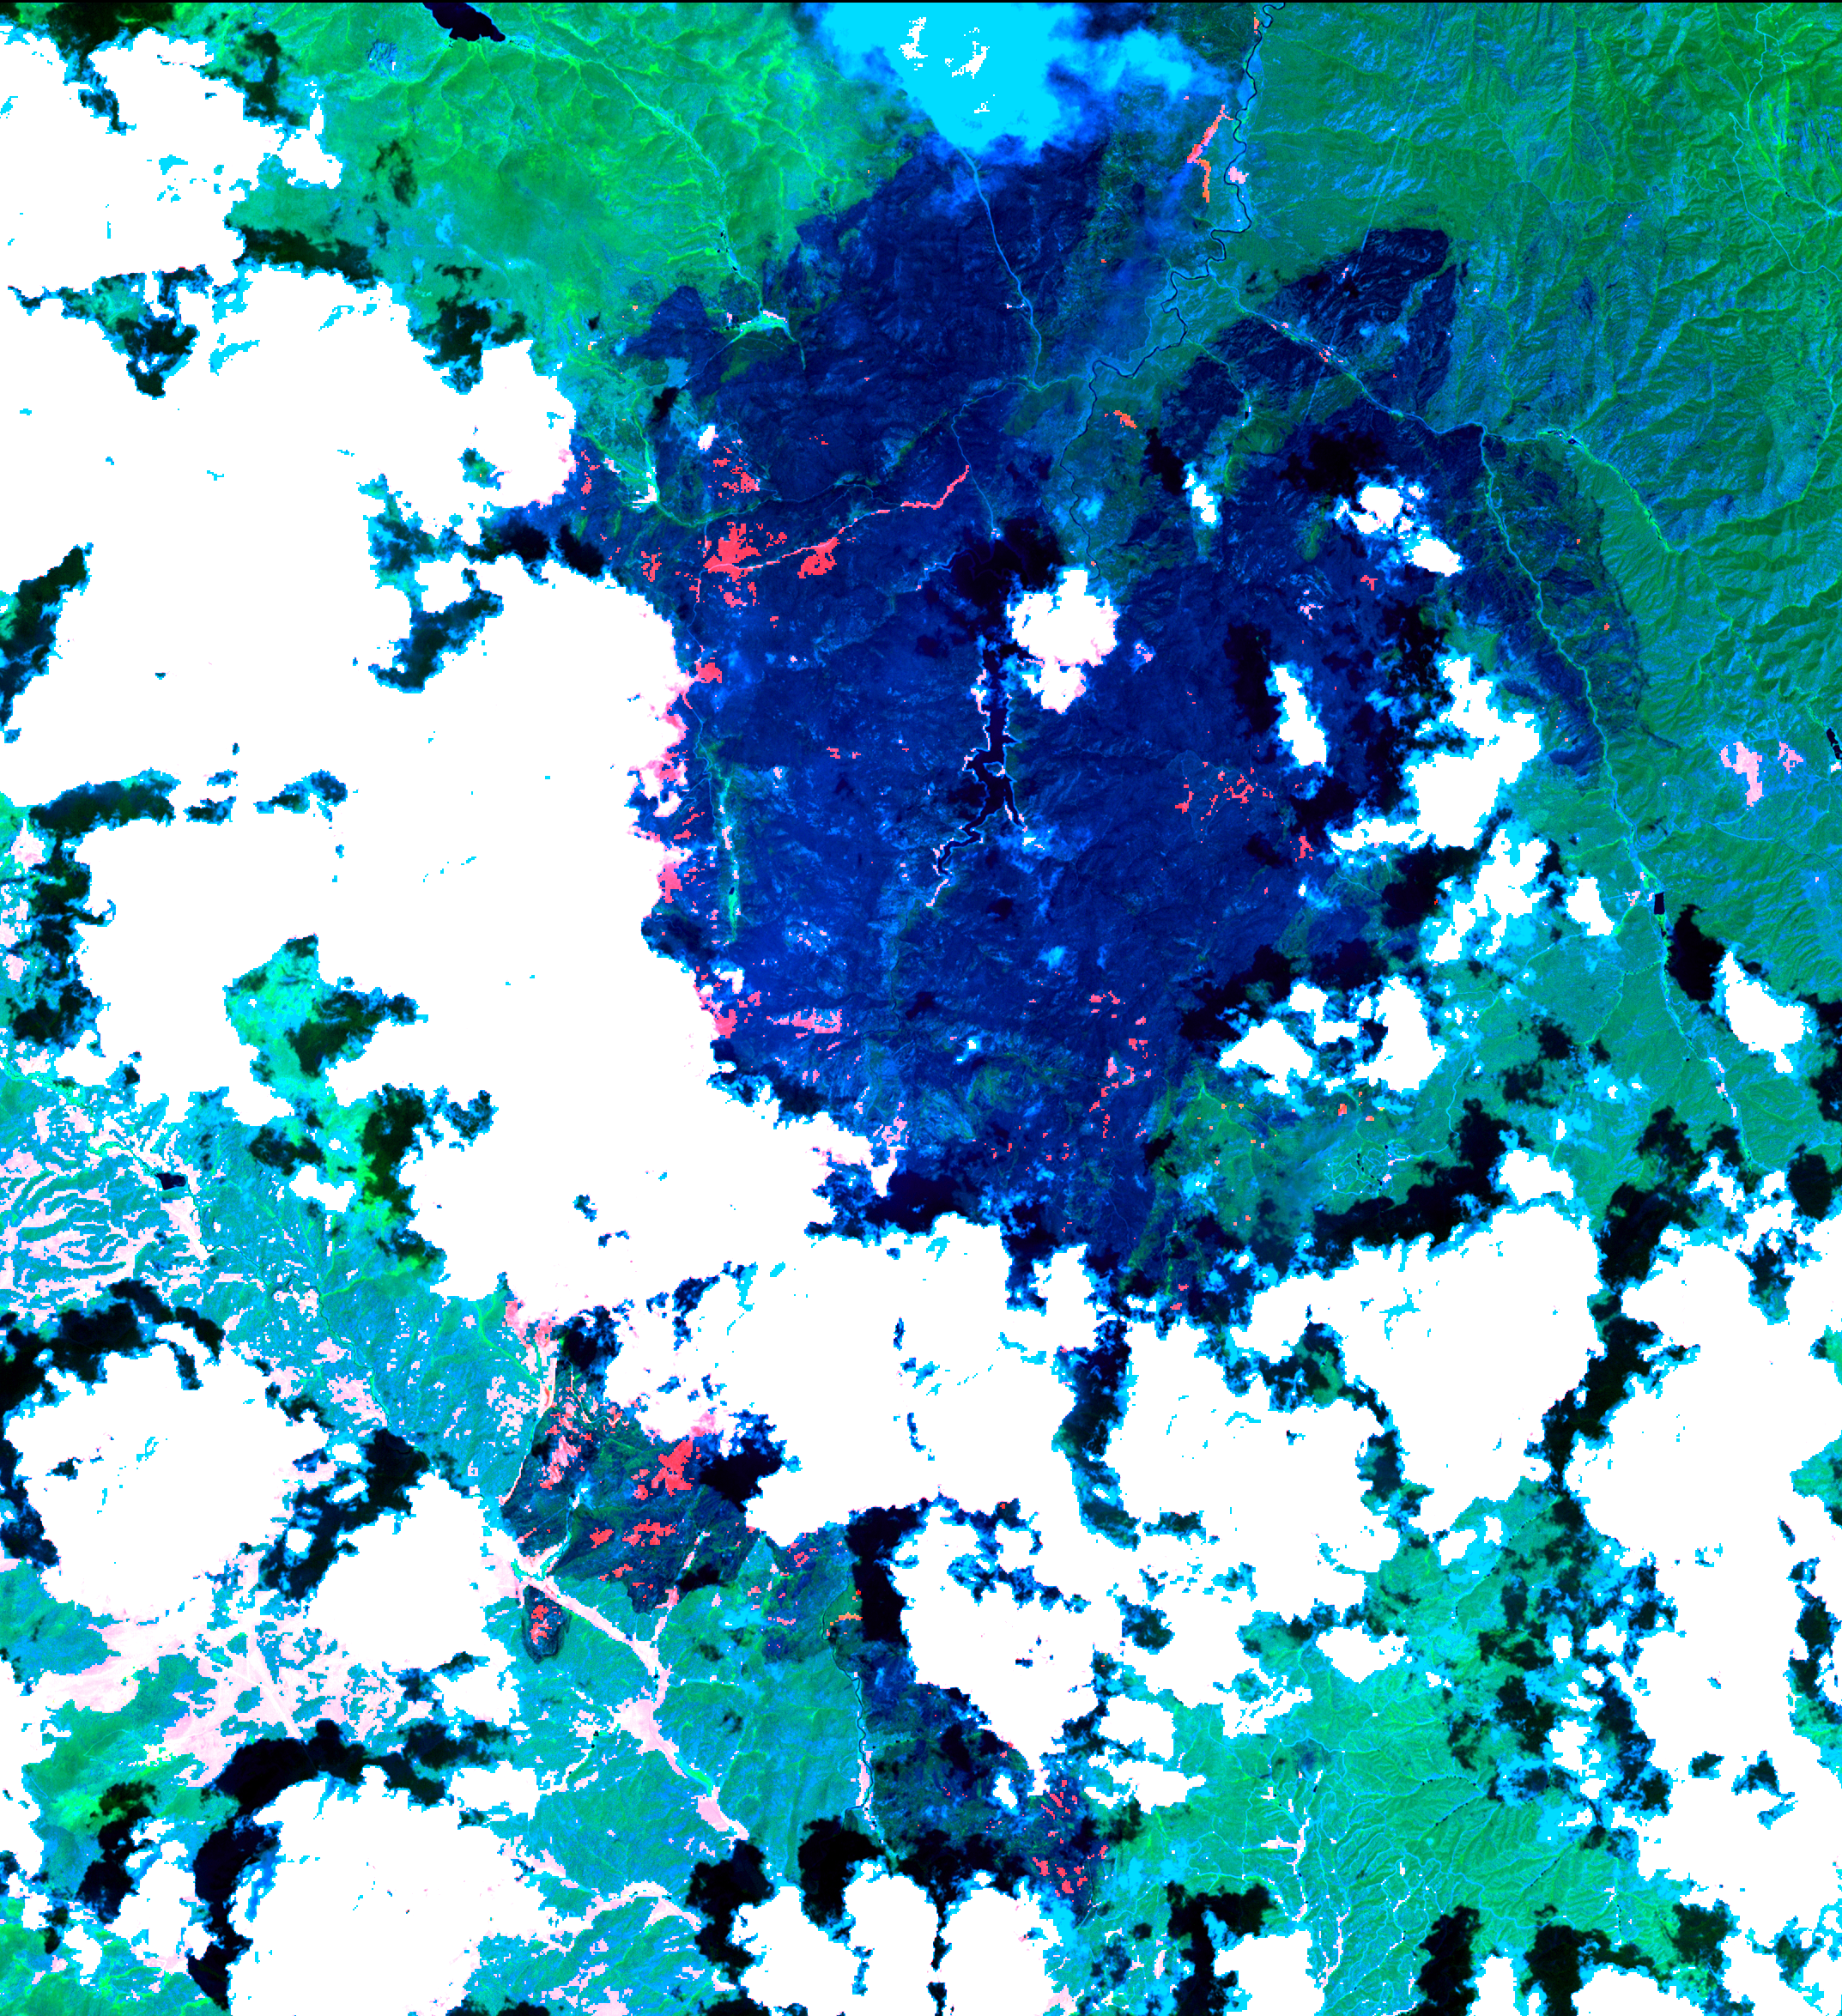

Hayman Fire, Colorado

The Hayman forest fire, started on June 8, is continuing to burn in the Pike National Forest, 57 km (35 miles) south-southwest of Denver. According to the U.S. Forest Service, the fire has consumed more than 90,000 acres and has become Colorado’s worst fire ever. In this ASTER image, acquired Sunday, June 16, 2002 at 10:30 am MST, the dark blue area is burned vegetation and the green areas are healthy vegetation. Red areas are active fires, and the blue cloud at the top center is smoke. Meteorological clouds are white. The image covers an area of 32.2 x 35.2 km (20.0 x 21.8 miles), and displays ASTER bands 8-3-2 in red, green and blue.

This image was acquired on June 16, 2002 by the Advanced Spaceborne Thermal Emission and Reflection Radiometer (ASTER) on NASA’s Terra satellite. With its 14 spectral bands from the visible to the thermal infrared wavelength region, and its high spatial resolution of 15 to 90 meters (about 50 to 300 feet), ASTER will image Earth for the next 6 years to map and monitor the changing surface of our planet.

ASTER is one of five Earth-observing instruments launched December 18, 1999, on NASA’s Terra satellite. The instrument was built by Japan’s Ministry of Economy, Trade and Industry. A joint U.S./Japan science team is responsible for validation and calibration of the instrument and the data products. Dr. Anne Kahle at NASA’s Jet Propulsion Laboratory, Pasadena, California, is the U.S. Science team leader; Bjorn Eng of JPL is the project manager. The Terra mission is part of NASA’s Earth Science Enterprise, a long-term research and technology program designed to examine Earth’s land, oceans, atmosphere, ice and life as a total integrated system.

The broad spectral coverage and high spectral resolution of ASTER will provide scientists in numerous disciplines with critical information for surface mapping, and monitoring dynamic conditions and temporal change. Example applications are: monitoring glacial advances and retreats; monitoring potentially active volcanoes; identifying crop stress; determining cloud morphology and physical properties; wetlands evaluation; thermal pollution monitoring; coral reef degradation; surface temperature mapping of soils and geology; and measuring surface heat balance.

Size: 32.2 x 35.2 km (20.0 x 21.8 miles)
Location: 39.2 deg. North lat., 105.3 deg. West long.
Orientation: North at top
Image Data: ASTER bands 8, 3, and 2.
Original Data Resolution: 15 m
Date Acquired: June 16, 2002

Credit: NASA/GSFC/METI/ERSDAC/JAROS, and U.S./Japan ASTER Science Team